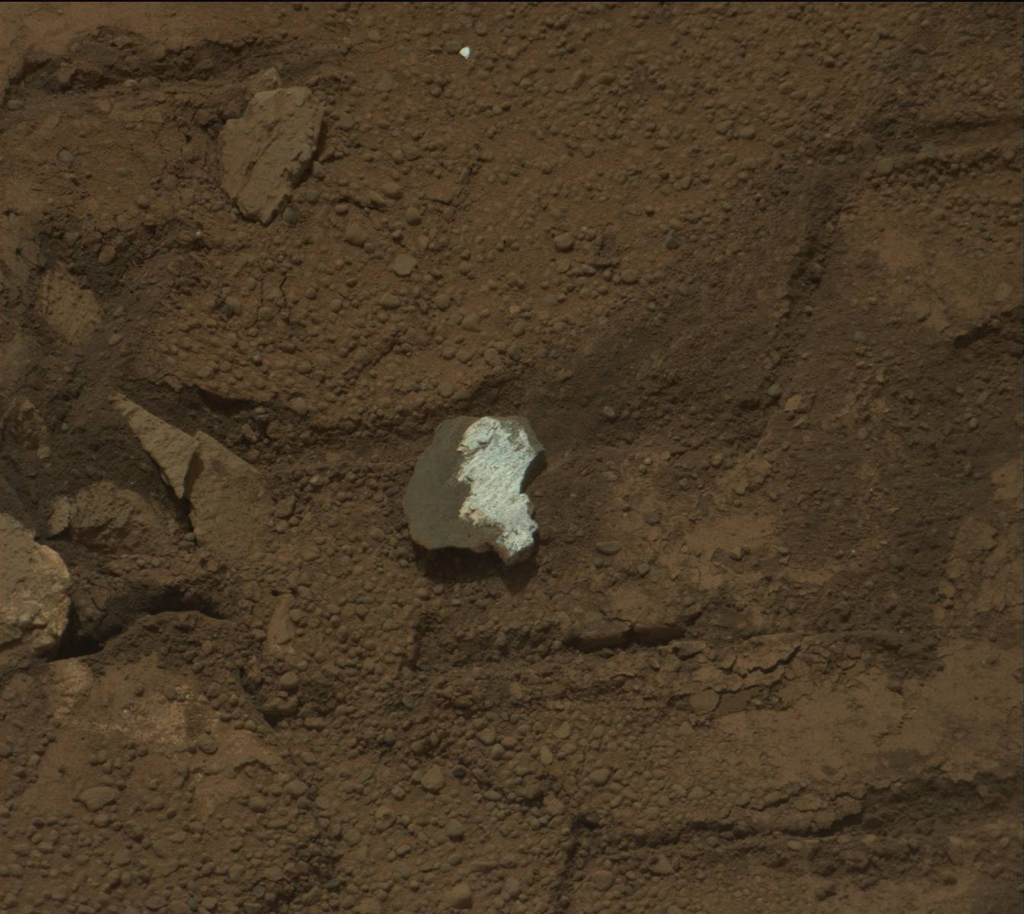

Rock “Tintina” Exposes “Yellowknife Bay” Vein Material

This raw image of “Tintina,” a broken rock fragment in a rover wheel track, was taken by Curiosity’s Mast Camera (Mastcam). When Curiosity drove over Tintina, the rock broke apart and exposed a fresh, bright white surface that may be the same as similarly bright material filling pale veins in the nearby bedrock of the “Yellowknife Bay” area. The Mast Camera (Mastcam) on NASA’s Mars rover Curiosity took this image of Tintina during the 160th Martian day, or sol, of the rover’s work on Mars (Jan. 17, 2013). The size of the rock is roughly 1.2 inches by 1.6 inches (3 centimeters by 4 centimeters).

Curiosity’s Mastcam was built and is operated by Malin Space Science Systems, San Diego.

NASA’s Jet Propulsion Laboratory, Pasadena, Calif., manages the Mars Science Laboratory Project and the mission’s Curiosity rover for NASA’s Science Mission Directorate in Washington. The rover was designed and assembled at JPL, a division of the California Institute of Technology in Pasadena.

Credit: NASA/JPL-Caltech/MSSS